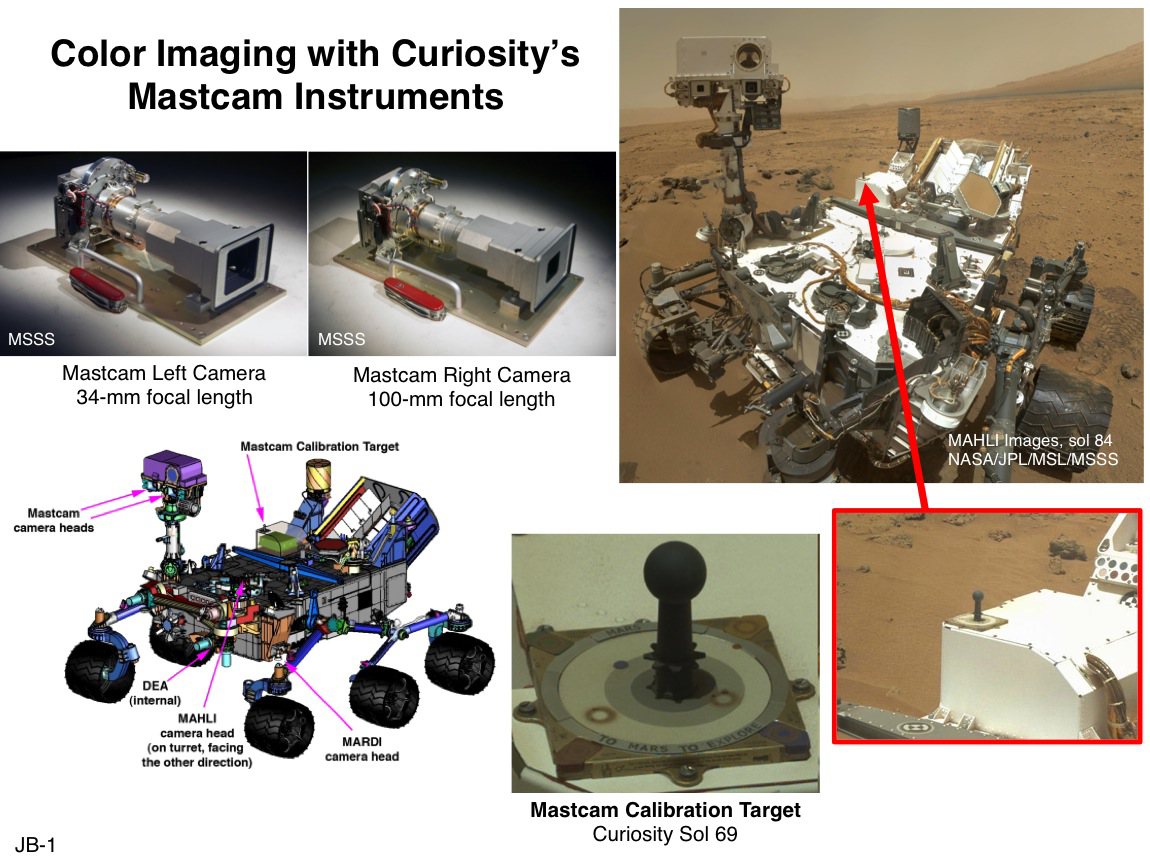

Mast Camera and Its Calibration Target on Curiosity Rover

This set of images illustrates the twin cameras of the Mast Camera (Mastcam) instrument on NASA’s Curiosity Mars rover (upper left), the Mastcam calibration target (lower center), and the locations of the cameras and target on the rover. The known colors of materials on the calibration target aid researchers in adjusting images to estimate “natural” color, or approximately what the colors would look like if we were to view the scene ourselves on Mars. The design of the target is essentially the same as the color calibration target used for the Pancam instruments on the Mars Exploration Rovers Spirit and Opportunity. For Curiosity, the target was modified to include six small embedded magnets that can capture and concentrate dust from the Martian atmosphere. These are the reddish rings seen in the image of the target shown here, which was taken on Sol 69 of Curiosity’s mission on Mars (Oct. 15, 2012).

NASA’s Jet Propulsion Laboratory, Pasadena, Calif., manages the Mars Science Laboratory Project and the mission’s Curiosity rover for NASA’s Science Mission Directorate in Washington. The rover was designed and assembled at JPL, a division of the California Institute of Technology in Pasadena.

Credit: NASA/JPL-Caltech/MSSS/ASU